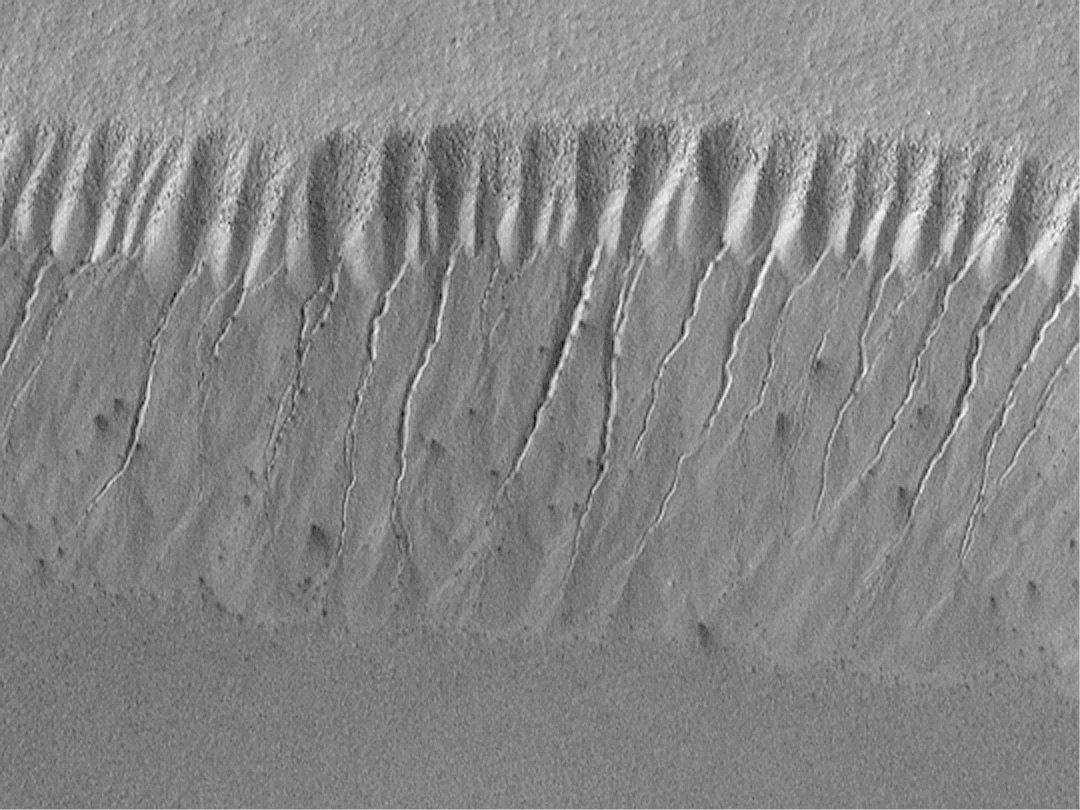

Evidence for Recent Liquid Water on Mars: Gullies at 70°S in Polar Pit Walls

Gully landforms proposed to have been caused by geologically-recent seepage and runoff of liquid water on Mars are found in the most unlikely places. They typically occur in areas that are quite cold — well below freezing — all year round. Like the old adage about moss on trees, nearly all of them form on slopes that face away from sunlight. Most of the gullies occur at latitudes between 30° and 70°.

The highest latitude at which martian gullies have been found is around 70°-75°S on the walls of pits developed in the south polar pitted plains. If you were at this same latitude on Earth, you would be in Antarctica. This region spends much of the winter — which lasts approximately 6 months on Mars — in darkness and at temperatures cold enough to freeze carbon dioxide (around -130°C or -200°F). Nevertheless, gullies with very sharp, deep, v-shaped channels are seen on the pit walls (above, left).

Based upon the locations of the tops of the channels on the slope shown here, the inferred site of liquid seepage is located at a layer in the pit wall about 1/3 of the way down from the top of the MOC image. The channels start wide and taper downslope. The area above the channels is layered and has been eroded by mass movement — dry avalanching of debris — to form a pattern of chutes and ridges on the upper slope of the pit wall. The top layer appears to have many boulders in it (each about the size of a small house), these boulders are left behind on the upper slopes of the pit wall as debris is removed.

Centered near 70.7°S, 355.7°W, the MOC image was acquired July 14, 1999, and covers an area approximately 2.8 km (1.7 mi) wide by 2.1 km (1.3 mi) high. Sunlight illuminates the MOC image from the upper left and north is toward the upper left. The context view (right) is from the Viking 2 orbiter and was acquired in 1977. The Viking picture is illuminated from the top/upper left; north is toward the upper right. The small white box in the context frame (upper right corner) shows the location of the high resolution MOC view.

Credit: NASA/JPL/MSSS